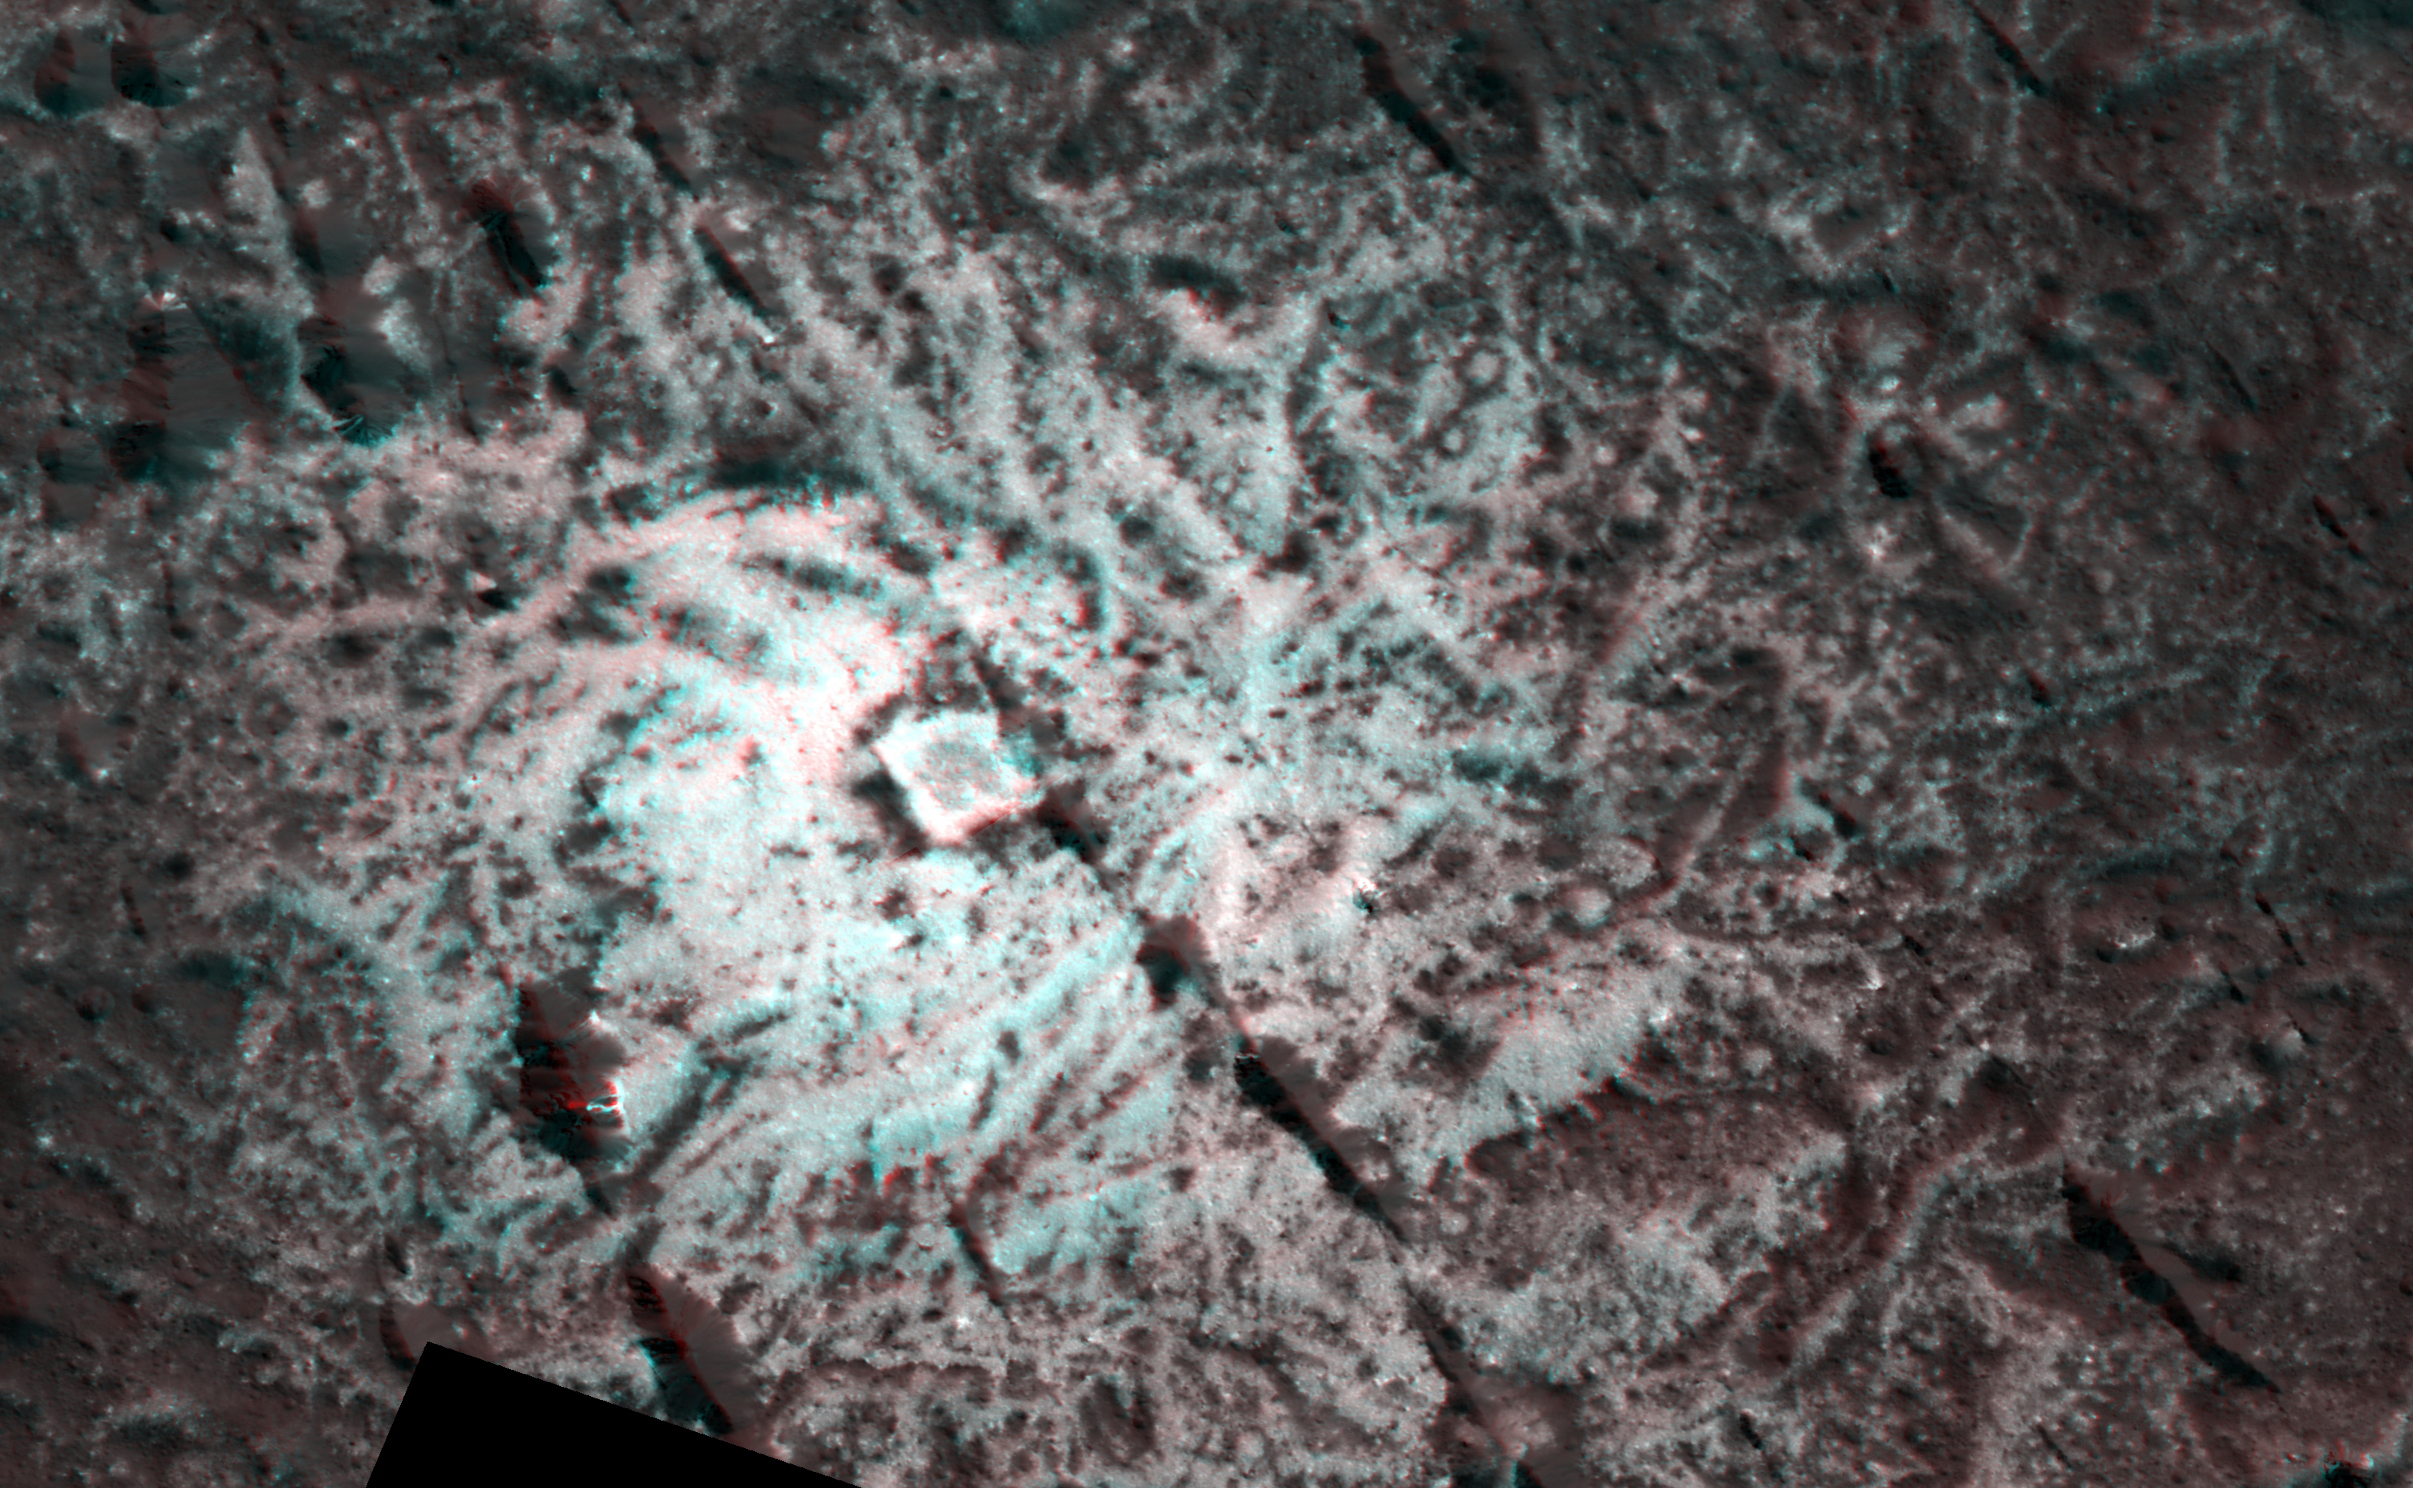

Dawn Stereo Anaglyph of Hydrothermal Pits and Domes in Occator Crater, Ceres

The Dawn spacecraft captured these stereo images of Occator Crater on the dwarf planet Ceres in 2018. Framing camera images were used to construct this anaglyph view (which requires red-blue stereo glasses for viewing) of part of the southeastern floor of the crater. This area is approximately 3 miles (5 kilometers) wide and is entirely within the large impact melt deposit formed there during the impact process. The low bright mounds and pits were probably formed by brine that moved to the surface to form surface vents and surface domes during freezing. The spatial resolution of the stereo images is about 11 feet (3.5 meters) per pixel. Occator crater, named after the Roman god of the agricultural practice of harrowing, is about 57 miles (92 kilometers) in diameter.

The conclusion of Dawn’s mission operations was Oct. 31, 2018, when the spacecraft depleted its hydrazine used for attitude control.

This image was produced by Dr. Paul Schenk at the Lunar and Planetary Institute in Houston.

Dawn’s mission is managed by JPL for NASA’s Science Mission Directorate in Washington. Dawn is a project of the directorate’s Discovery Program, managed by NASA’s Marshall Space Flight Center in Huntsville, Alabama. JPL is responsible for overall Dawn mission science. The German Aerospace Center, Max Planck Institute for Solar System Research, Italian Space Agency and Italian National Astrophysical Institute are international partners on the mission team.

The Lunar and Planetary Institute is operated by USRA under a cooperative agreement with the Science Mission Directorate of the National Aeronautics and Space Administration.

Credit: NASA/JPL-Caltech/UCLA/MPS/DLR/IDA/USRA/LPI